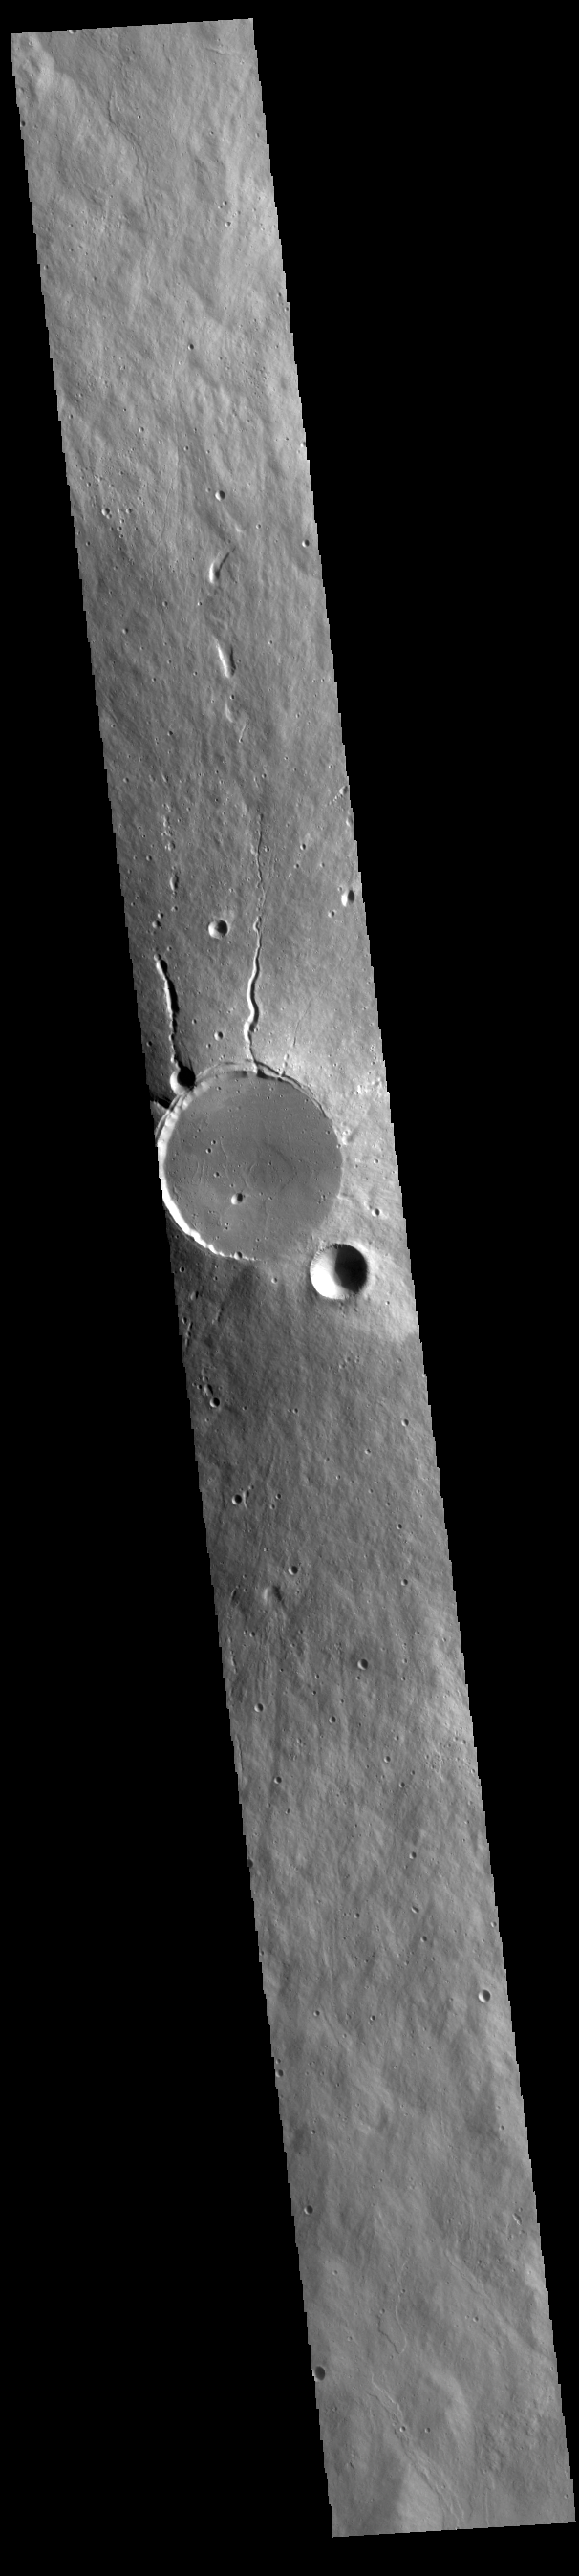

Elysium Mons

Today’s VIS image shows a cross section of Elysium Mons, including the entire summit caldera. Unlike the Tharsis volcanoes to east, there are very few identifiable lava flows on the flanks of the Elysium Mons. In profile the volcano looks like Mt. Fuji in Japan. Mt. Fuji is a stratovolcano. A stratovolcano, also known as a composite volcano, is a conical volcano built up by multiple layers of lava and ash erupting solely from the summit caldera. The Tharsis volcanoes are shield volcanoes, which will host flank eruptions, but rarely ash eruptions. Elysium Mons is 12.6km (7.8 miles) tall. For comparison, Mt. Fuji is 3.7 km (2.3 miles) tall.

Credit: NASA/JPL-Caltech/ASU